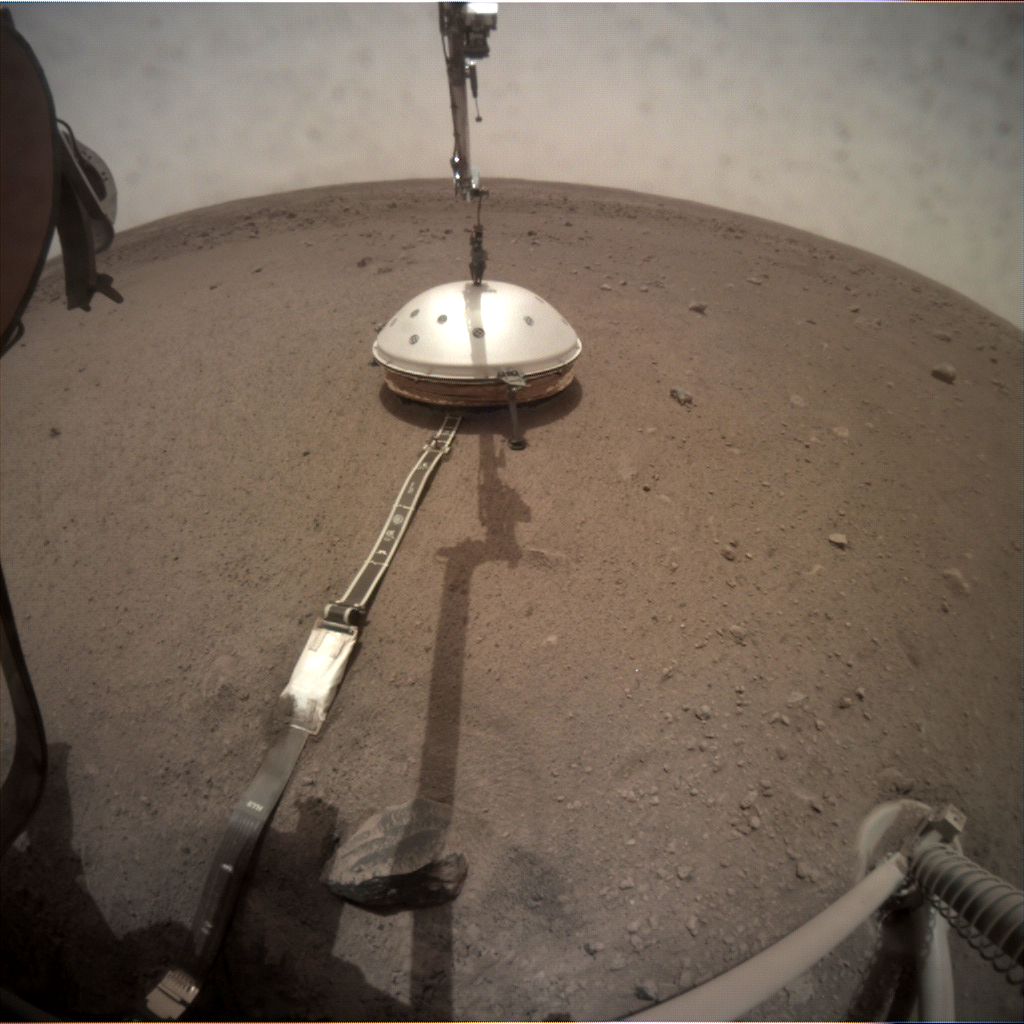

InSight Deploys its Wind and Thermal Shield

NASA’s InSight lander deployed its Wind and Thermal Shield on Feb. 2, 2019 (sol 66). The shield covers InSight’s seismometer, which was set down onto the Martian surface on Dec. 19, 2018.

This image was taken by the Instrument Deployment Camera on the lander’s robotic arm.

JPL manages InSight for NASA’s Science Mission Directorate. InSight is part of NASA’s Discovery Program, managed by the agency’s Marshall Space Flight Center in Huntsville, Alabama. Lockheed Martin Space in Denver built the InSight spacecraft, including its cruise stage and lander, and supports spacecraft operations for the mission.

A number of European partners, including France’s Centre National d’Études Spatiales (CNES) and the German Aerospace Center (DLR), are supporting the InSight mission. CNES and the Institut de Physique du Globe de Paris (IPGP) provided the Seismic Experiment for Interior Structure (SEIS) instrument, with significant contributions from the Max Planck Institute for Solar System Research (MPS) in Germany, the Swiss Institute of Technology (ETH) in Switzerland, Imperial College and Oxford University in the United Kingdom, and JPL. DLR provided the Heat Flow and Physical Properties Package (HP3) instrument, with significant contributions from the Space Research Center (CBK) of the Polish Academy of Sciences and Astronika in Poland. Spain’s Centro de Astrobiología (CAB) supplied the wind sensors.

Credit: NASA/JPL-Caltech